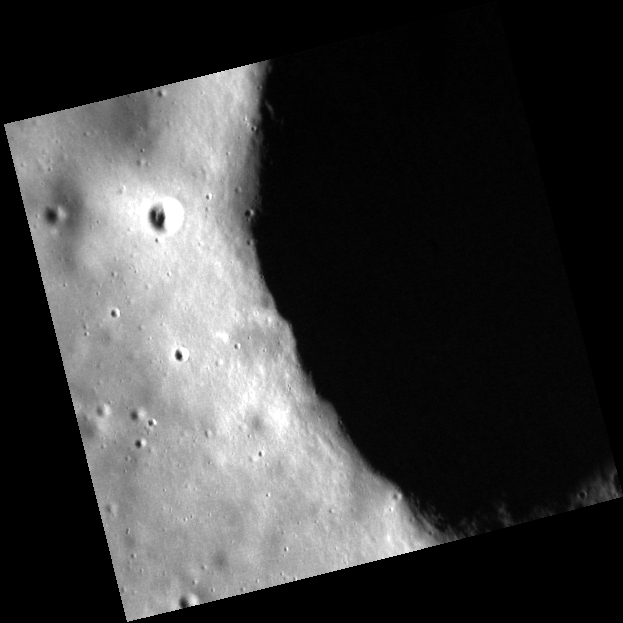

Darkness Falls Across the Land

Today’s image features the edge of a relatively small (~10 km) diameter crater northwest of Copland crater. The bowl shape of this simple crater results in a particularly dramatic shadow at high incidence angles.

This image was acquired as part of the MDIS low-altitude imaging campaign. During MESSENGER’s second extended mission, the spacecraft makes a progressively closer approach to Mercury’s surface than at any previous point in the mission, enabling the acquisition of high-spatial-resolution data. For spacecraft altitudes below 350 kilometers, NAC images are acquired with pixel scales ranging from 20 meters to as little as 2 meters.

Date acquired: August 03, 2014
Image Mission Elapsed Time (MET): 49375560
Image ID: 6803045
Instrument: Narrow Angle Camera (NAC) of the Mercury Dual Imaging System (MDIS)
Center Latitude: 39.83°
Center Longitude: 68.58° E
Resolution: 11 meters/pixel
Scale: This image is 5.7 km (3.5 mi.) across.
Incidence Angle: 73.1°
Emission Angle: 4.9°
Phase Angle: 78.0°

The MESSENGER spacecraft is the first ever to orbit the planet Mercury, and the spacecraft’s seven scientific instruments and radio science investigation are unraveling the history and evolution of the Solar System’s innermost planet. During the first two years of orbital operations, MESSENGER acquired over 150,000 images and extensive other data sets. MESSENGER is capable of continuing orbital operations until early 2015.

For information regarding the use of images, see the MESSENGER image use policy.

Credit: NASA/Johns Hopkins University Applied Physics Laboratory/Carnegie Institution of Washington